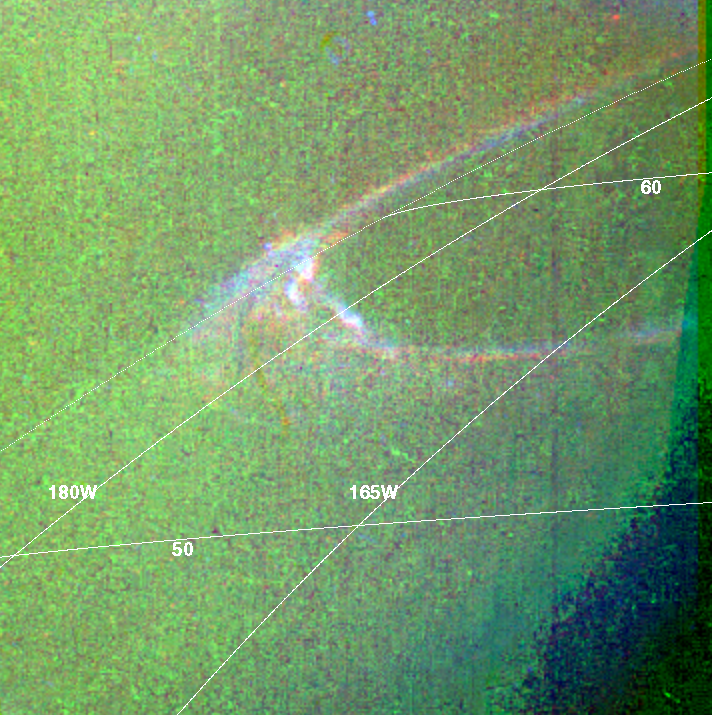

False Color Aurora

Data from NASA’s Galileo spacecraft were used to produce this false-color composite of Jupiter’s northern aurora on the night side of the planet. The height of the aurora, the thickness of the auroral arc, and the small-scale structure are revealed for the first time. Images in Galileo’s red, green, and clear filters are displayed in red, green, and blue respectively. The smallest resolved features are tens of kilometers in size, which is a ten-fold improvement over Hubble Space Telescope images and a hundred-fold improvement over ground-based images.

The glow is caused by electrically charged particles impinging on the atmosphere from above. The particles travel along Jupiter’s magnetic field lines, which are nearly vertical at this latitude. The auroral arc marks the boundary between the “closed” field lines that are attached to the planet at both ends and the “open” field lines that extend out into interplanetary space. At the boundary the particles have been accelerated over the greatest distances, and the glow is especially intense.

The latitude-longitude lines refer to altitudes where the pressure is 1 bar. The image shows that the auroral emissions originate about 500 kilometers (about 310 miles) above this surface. The colored background is light scattered from Jupiter’s bright crescent, which is out of view to the right. North is at the top. The images are centered at 57 degrees north and 184 degrees west and were taken on April 2, 1997 at a range of 1.7 million kilometers (1.05 million miles) by Galileo’s Solid State Imaging (SSI) system.

The Jet Propulsion Laboratory, Pasadena, CA manages the mission for NASA’s Office of Space Science, Washington, DC.

This image and other images and data received from Galileo are posted on the World Wide Web, on the Galileo mission home page at: http:// galileo.jpl.nasa.gov. Background information and educational context for the images can be found at: http:/ /www.jpl.nasa.gov/galileo/sepo.

Credit: NASA/JPL